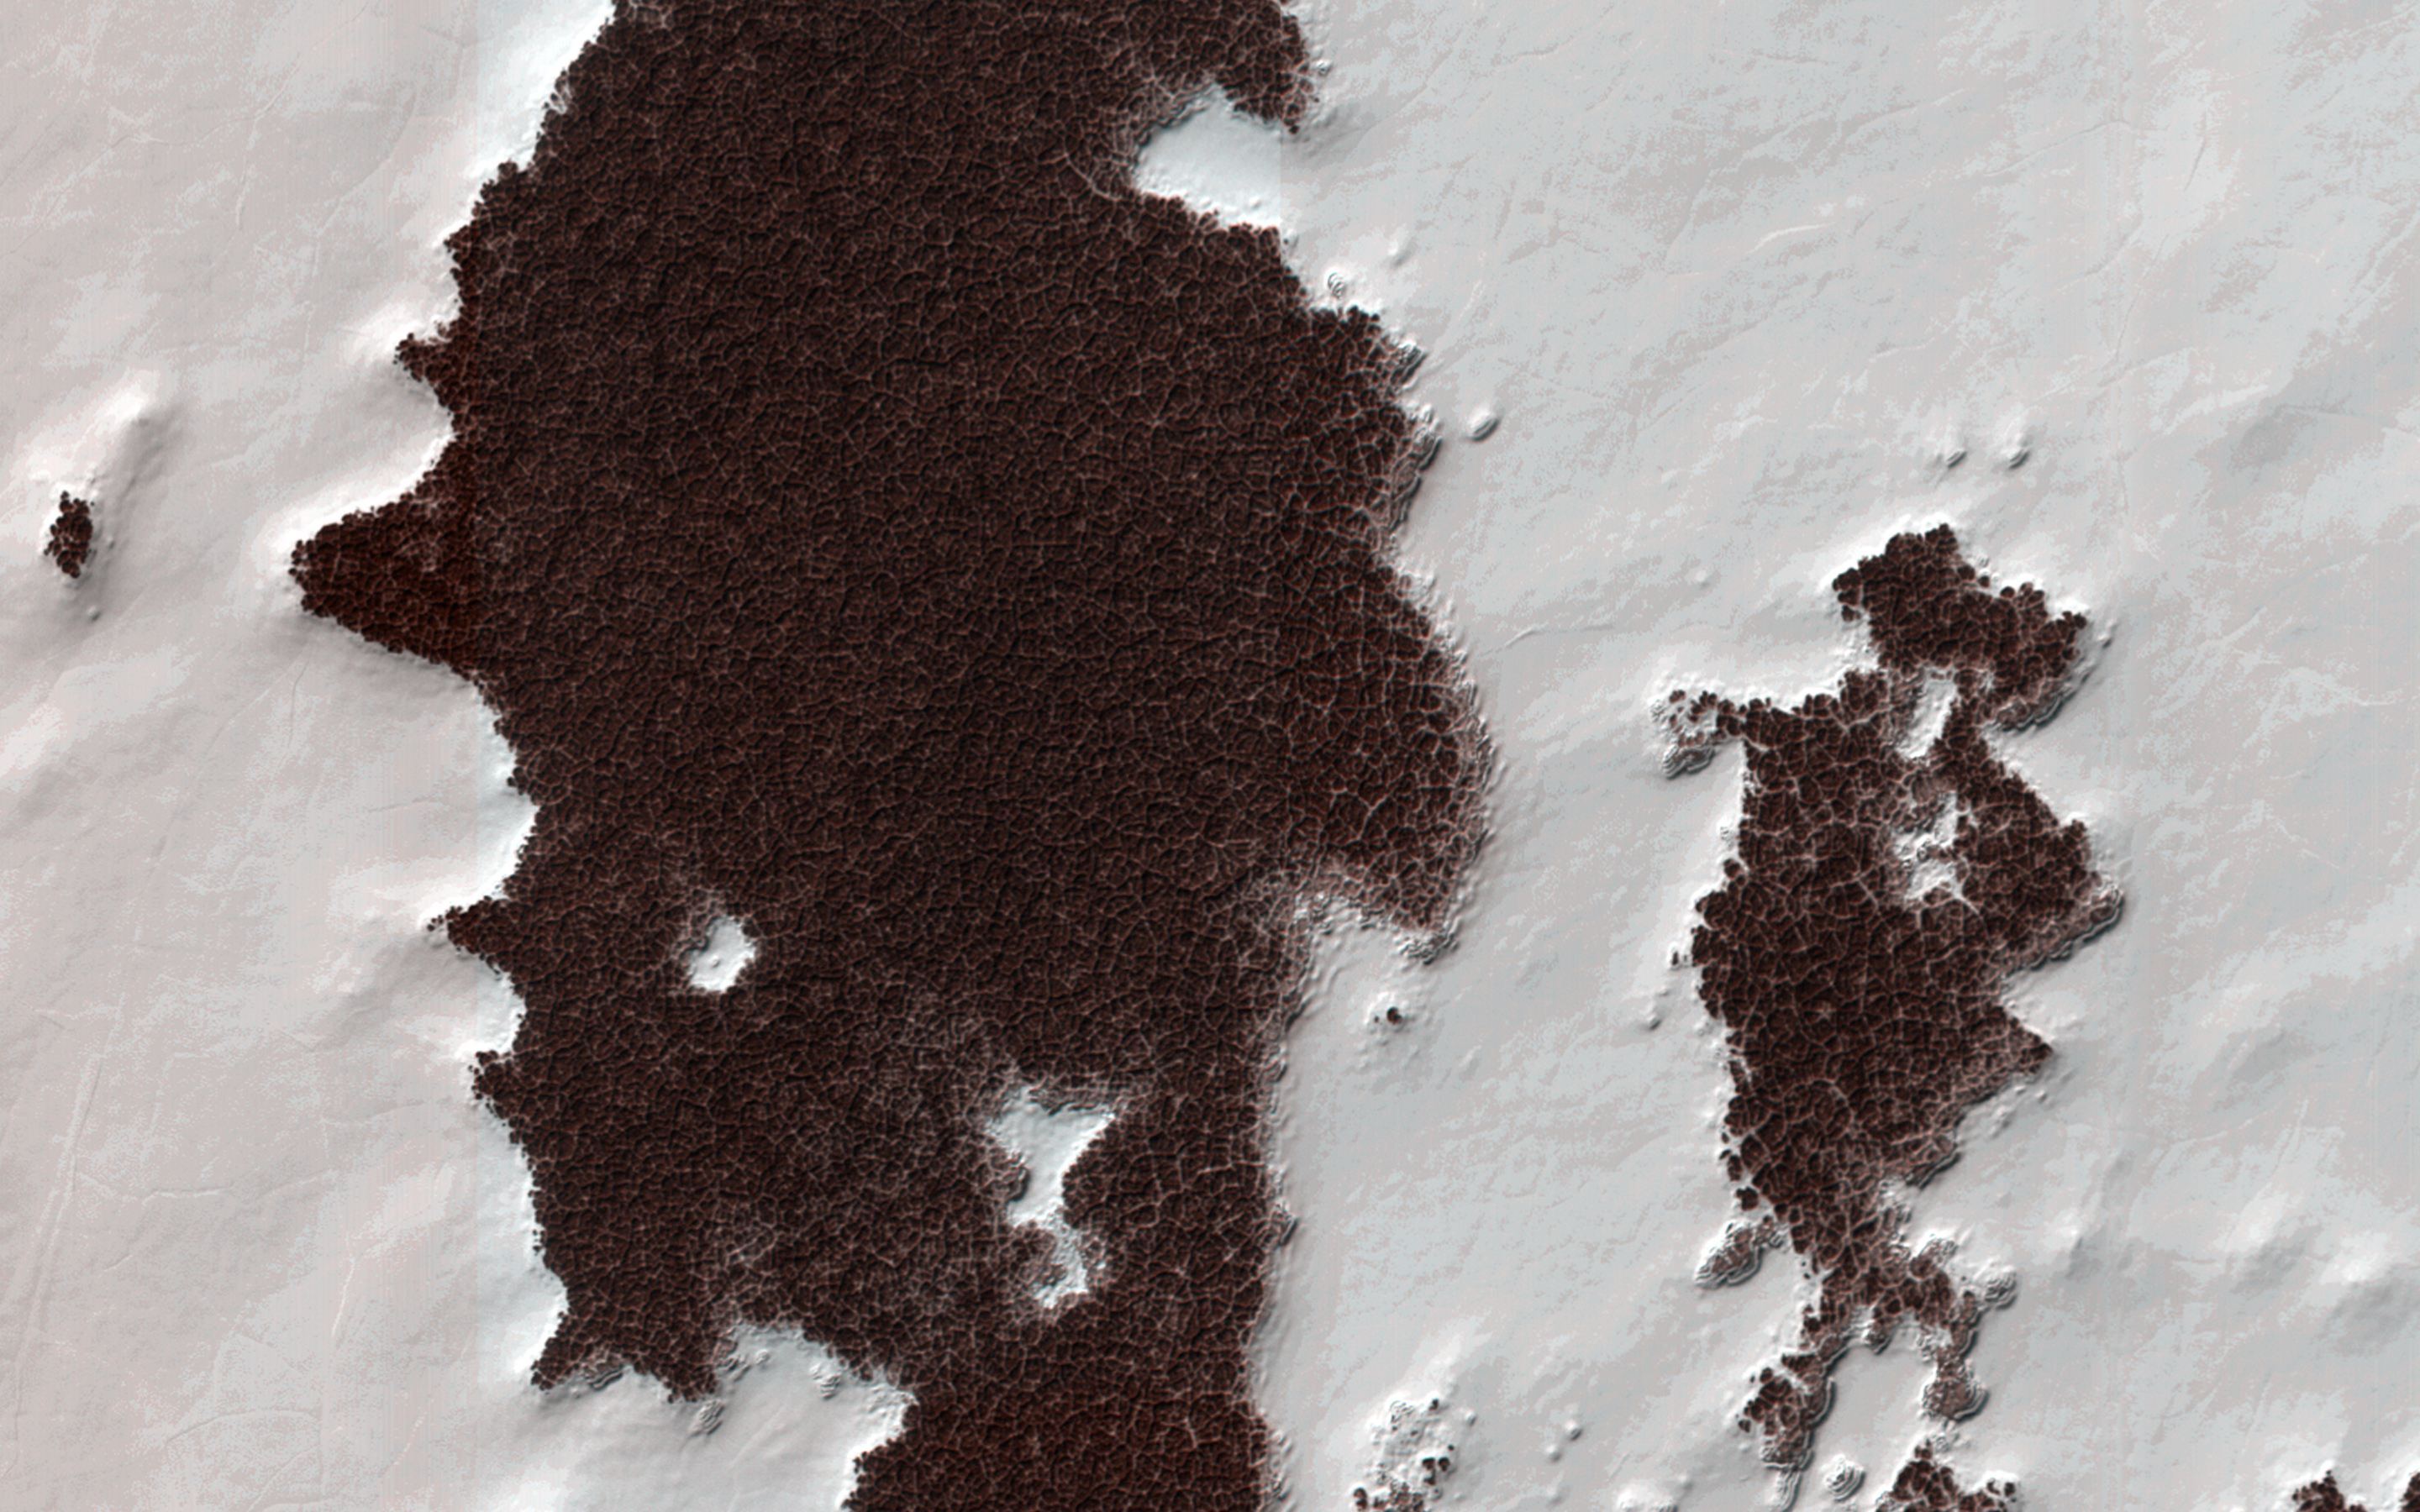

Polygonal Surface Patterns at the South Pole

Like Earth, Mars has concentrations of water ice at both poles. Because Mars is so much colder, however, the seasonal ice that gets deposited at high latitudes in the winter and is removed in the spring (generally analogous to winter-time snow on Earth) is actually carbon-dioxide ice. Around the South Pole there are areas of this carbon dioxide ice that do not disappear every spring, but rather survive winter after winter. This persistent carbon-dioxide ice is called the “South Polar residual cap.”

The white portions of this observation are part of that residual ice cap, and the sunlight is coming from roughly the bottom of this non-map projected image. It is made of solid, frozen carbon dioxide and is very bright relative to the background. This is despite the background terrain having a very high water-ice content, which is darkened by very fine rocky particles, or dust.

Very interesting and picturesque in this scene are the different scales of polygons present in each terrain. The relatively medium-toned lines in the dark terrain divide it into polygons that are up to approximately 10 to 15 meters (30 to 45 feet) wide. Typically, temperature changes of the ground over the seasons cause it to expand and contract, forming cracks and troughs between sections of ground that may partially fill with frost, forming the polygonal pattern viewed from above.

The polygons in the bright carbon dioxide terrain are different. First, they are much larger, up to 20 to 40 meters (60 to125 feet) wide. Second, they are (in most cases) traced out by thin ridges rather than narrow troughs. In rare cases there appears to be a trough where a ridge might be expected, attesting to the complicated patterns that develop in a type of ice that doesn’t occur naturally on Earth (meaning, solid carbon dioxide) under conditions that are greatly different from our planet: very cold and very low pressure.

HiRISE is one of six instruments on NASA’s Mars Reconnaissance Orbiter. The University of Arizona, Tucson, operates the orbiter’s HiRISE camera, which was built by Ball Aerospace & Technologies Corp., Boulder, Colo. NASA’s Jet Propulsion Laboratory, a division of the California Institute of Technology in Pasadena, manages the Mars Reconnaissance Orbiter Project for the NASA Science Mission Directorate, Washington.

Credit: NASA/JPL-Caltech/Univ. of Arizona